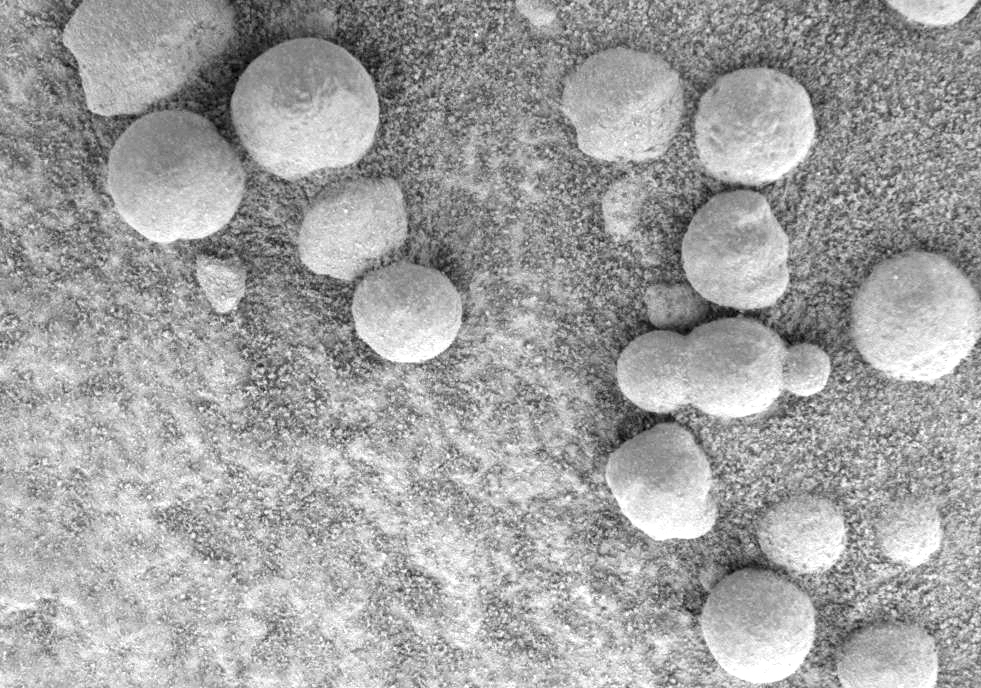

‘Blueberry’ Triplets Born in Rock

This microscopic image, taken at the outcrop region dubbed “Berry Bowl” near the Mars Exploration Rover Opportunity’s landing site, shows the sphere-like grains or “blueberries” that fill Berry Bowl. Of particular interest is the blueberry triplet, which indicates that these geologic features grew in pre-existing wet sediments. Other sphere-like grains that form in the air, such as impact spherules or ejected volcanic material called lapilli, are unlikely to fuse along a line and form triplets. This image was taken by the rover’s microscopic imager on the 46th martian day, or sol, of its mission.

Credit: NASA/JPL/Cornell/USGS